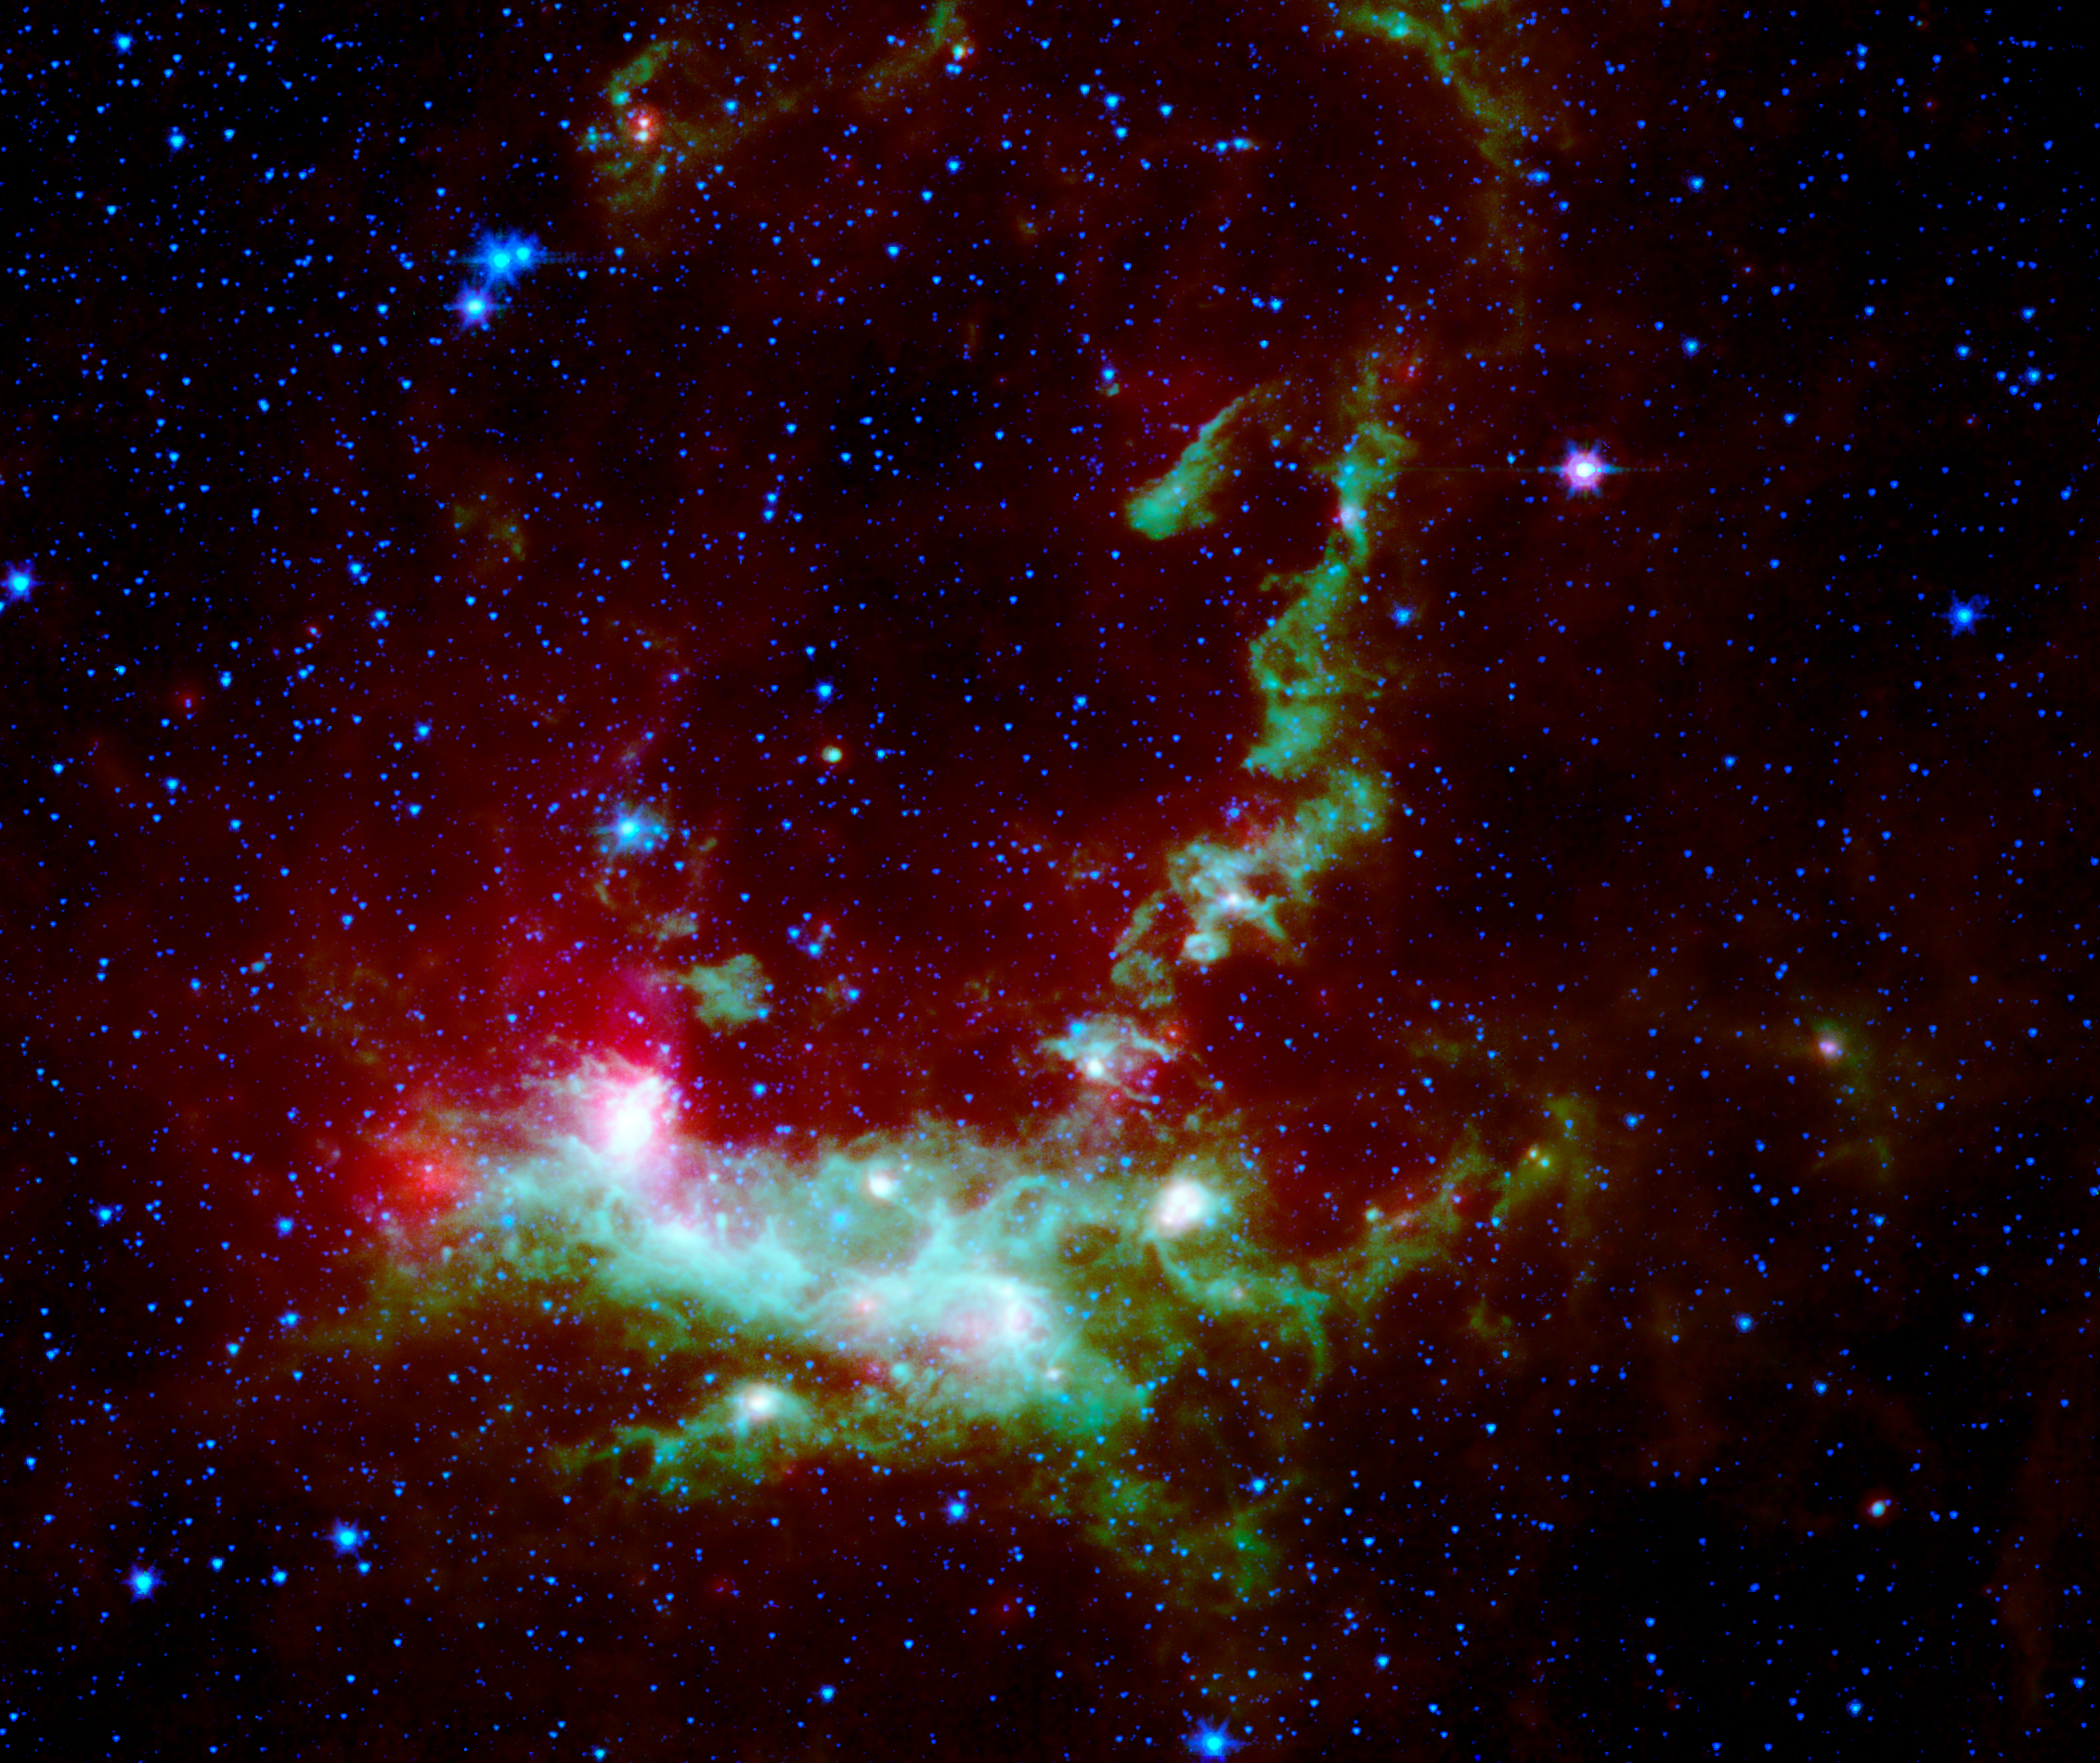

Star Formation in Henize 206

Within the Large Magellanic Cloud (LMC), a nearby and irregularly-shaped galaxy seen in the Southern Hemisphere, lies a star-forming region heavily obscured by interstellar dust. NASA's Spitzer Space Telescope has used its infrared eyes to poke through the cosmic veil to reveal a striking nebula where the entire lifecycle of stars is seen in splendid detail.

The LMC is a small satellite galaxy gravitationally bound to our own Milky Way. Yet the gravitational effects are tearing the companion to shreds in a long-playing drama of 'intergalactic cannibalism.' These disruptions lead to a recurring cycle of star birth and star death.

Astronomers are particularly interested in the LMC because its fractional content of heavy metals is two to five times lower than is seen in our solar neighborhood. [In this context, 'heavy elements' refer to those elements not present in the primordial universe. Such elements as carbon, oxygen and others are produced by nucleosynthesis and are ejected into the interstellar medium via mass loss by stars, including supernova explosions.] As such, the LMC provides a nearby cosmic laboratory that may resemble the distant universe in its chemical composition.

This Spitzer image, which shows the wispy filamentary structure of Henize 206, is a four-color composite mosaic created by combining data from an infrared array camera (IRAC) at near-infrared wavelengths and the mid-infrared data from a multiband imaging photometer (MIPS). Blue represents invisible infrared light at wavelengths of 3.6 and 4.5 microns. Note that most of the stars in the field of view radiate primarily at these short infrared wavelengths. Cyan denotes emission at 5.8 microns, green depicts the 8.0 micron light, and red is used to trace the thermal emission from dust at 24 microns.

An inclined ring of emission dominates the central and upper regions of the image. This delineates a bubble of hot, x-ray emitting gas that was blown into space when a massive star died in a supernova explosion millions of years ago. The shock waves from that explosion impacted a cloud of nearby hydrogen gas, compressed it, and started a new generation of star formation. The death of one star led to the birth of many new stars. The ultraviolet and visible-light photons from the new stars are absorbed by surrounding dust and re-radiated at longer infrared wavelengths, where it is detected by Spitzer.

This emission nebula was cataloged by Karl Henize (HEN-eyes) while spending 1948-1951 in South Africa doing research for his Ph.D. dissertation at the University of Michigan. Henize later became a NASA astronaut and, at age 59, became the oldest rookie to fly on the Space Shuttle during an eight-day flight of the Challenger in 1985. He died just short of his 67th birthday in 1993 while attempting to climb the north face of Mount Everest, the world's highest peak.

Credit: NASA/JPL-Caltech/V. Gorjian(JPL)